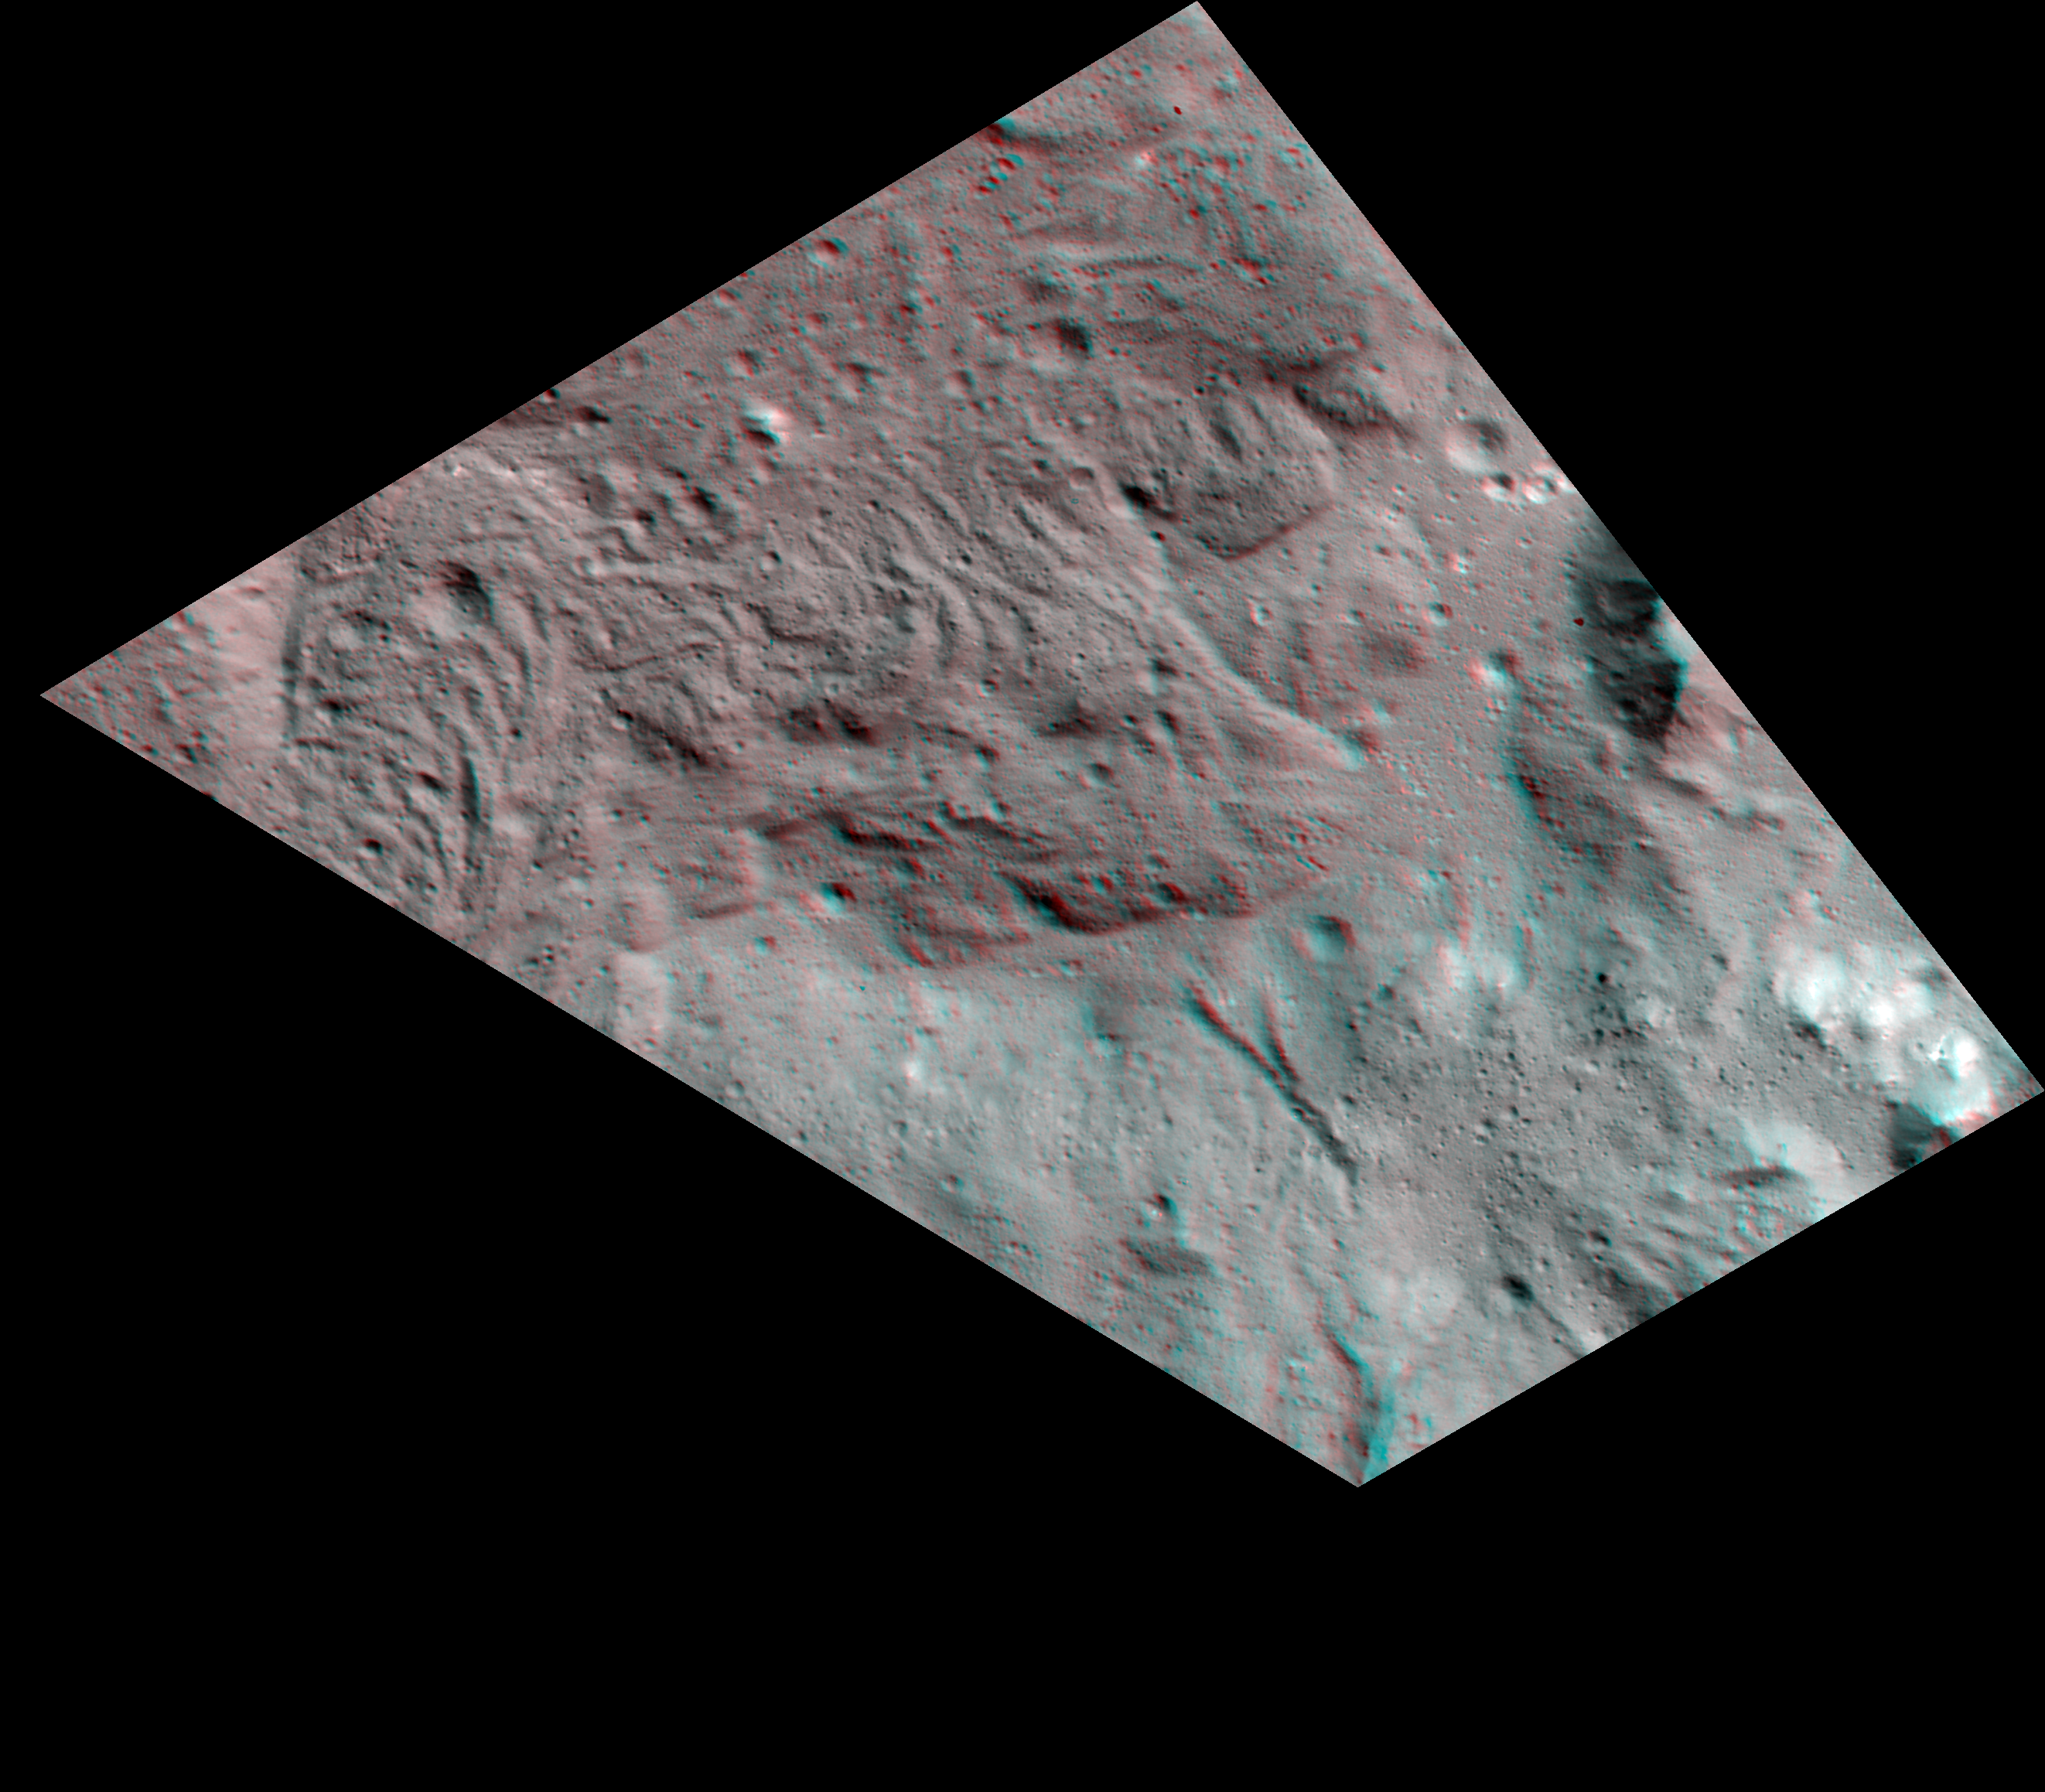

Lava Flows on the Floor of Occator Crater (3-D)

Scientists created this stereo view, called an anaglyph, with two images of the same part of Ceres’s surface taken by Dawn on different orbits and from different viewing angles. The images were artificially colored and combined so that when viewed through glasses with a red filter on the left and blue on the right, they provide a 3-D view.

The images used in this anaglyph were obtained by NASA’s Dawn spacecraft from an altitude of about 38 miles (61 kilometers).

The center of this image is located at about 22.3 degrees north latitude and 240.3 degrees east longitude.

Another image previously released with number PIA22642 provides regional context for this feature.

Dawn’s mission is managed by JPL for NASA’s Science Mission Directorate in Washington. Dawn is a project of the directorates Discovery Program, managed by NASA’s Marshall Space Flight Center in Huntsville, Alabama. JPL is responsible for overall Dawn mission science. Orbital ATK Inc., in Dulles, Virginia, designed and built the spacecraft. The German Aerospace Center, Max Planck Institute for Solar System Research, Italian Space Agency and Italian National Astrophysical Institute are international partners on the mission team.

Credit: NASA/JPL-Caltech/UCLA/MPS/DLR/IDA/USRA-Lunar Planetary Institute